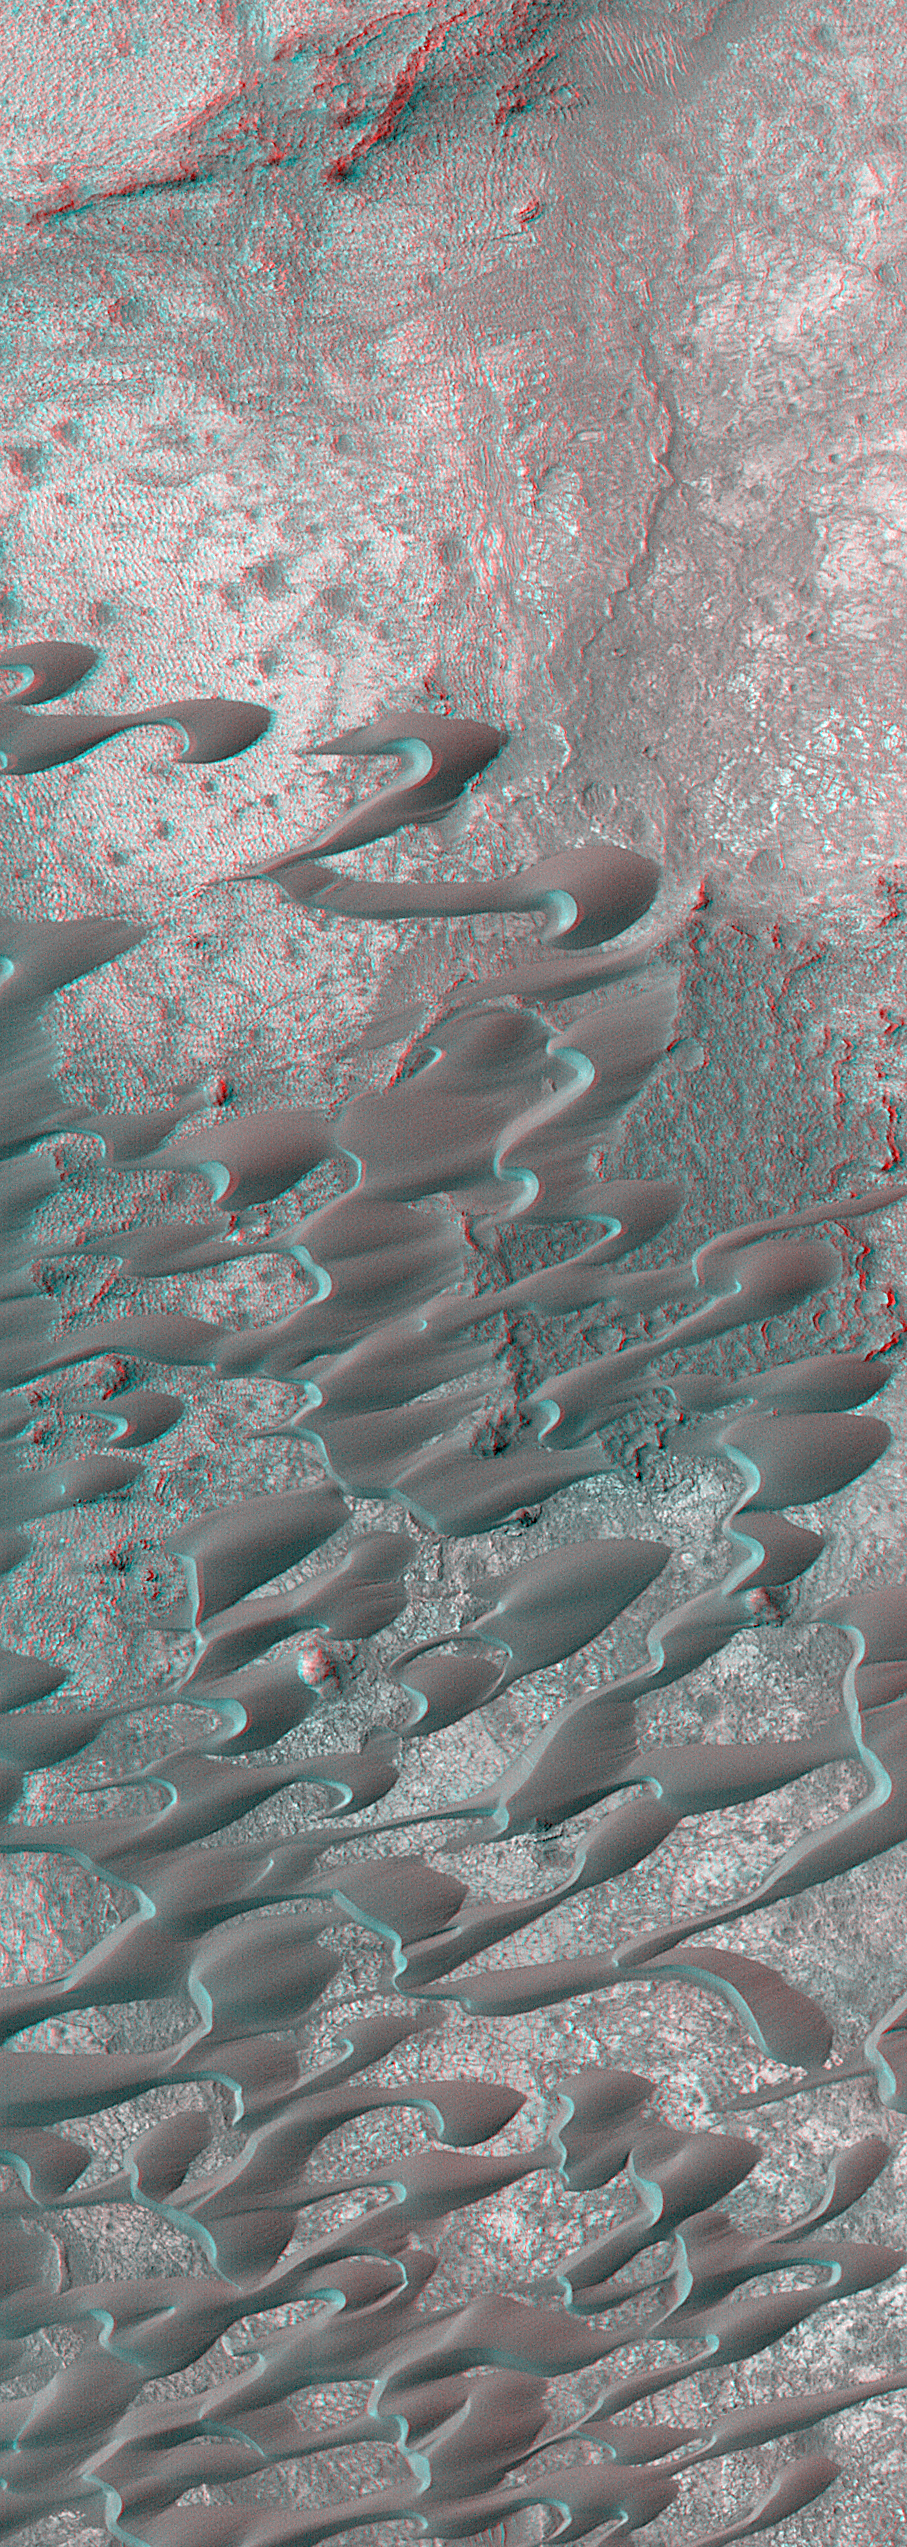

Sand Dunes of Nili Patera in 3-D

The most exciting new aspect of the Mars Global Surveyor (MGS) Extended Mission is the opportunity to turn the spacecraft and point the Mars Orbiter Camera (MOC) at specific features of interest. Opportunities to point the spacecraft come about ten times a week. Throughout the Primary Mission (March 1999 – January 2001), nearly all MGS operations were conducted with the spacecraft pointing “nadir”—that is, straight down. A search for the missing Mars Polar Lander in late 1999 and early 2000 demonstrated that pointing the spacecraft could allow opportunities for MOC to see things that simply had not entered its field of view during typical nadir-looking operations, and to target areas previously seen in a nadir view so that stereo (“3-D”) pictures could be derived.

One of the very first places photographed by the MOC at the start of the Mapping Mission in March 1999 was a field of dunes located in Nili Patera, a volcanic depression in central Syrtis Major. A portion of this dune field was shown in a media release on March 11, 1999, “Sand Dunes of Nili Patera, Syrtis Major.” Subsequently, the image was archived with the NASA Planetary Data System, as shown in the Malin Space Science Systems MOC Gallery. On April 24, 2001, an opportunity arose in which the MGS could be pointed off-nadir to take a new picture of the same dune field. By combining the nadir view from March 1999 and the off-nadir view from April 2001, a stereoscopic image was created. The anaglyph shown here must be viewed with red (left-eye) and blue (right-eye) “3-D” glasses. The dunes and the local topography of the volcanic crater’s floor stand out in sharp relief. The images, taken more than one Mars year apart, show no change in the shape or location of the dunes–that is, they do not seem to have moved at all since March 1999.

Credit: NASA/JPL/MSSS